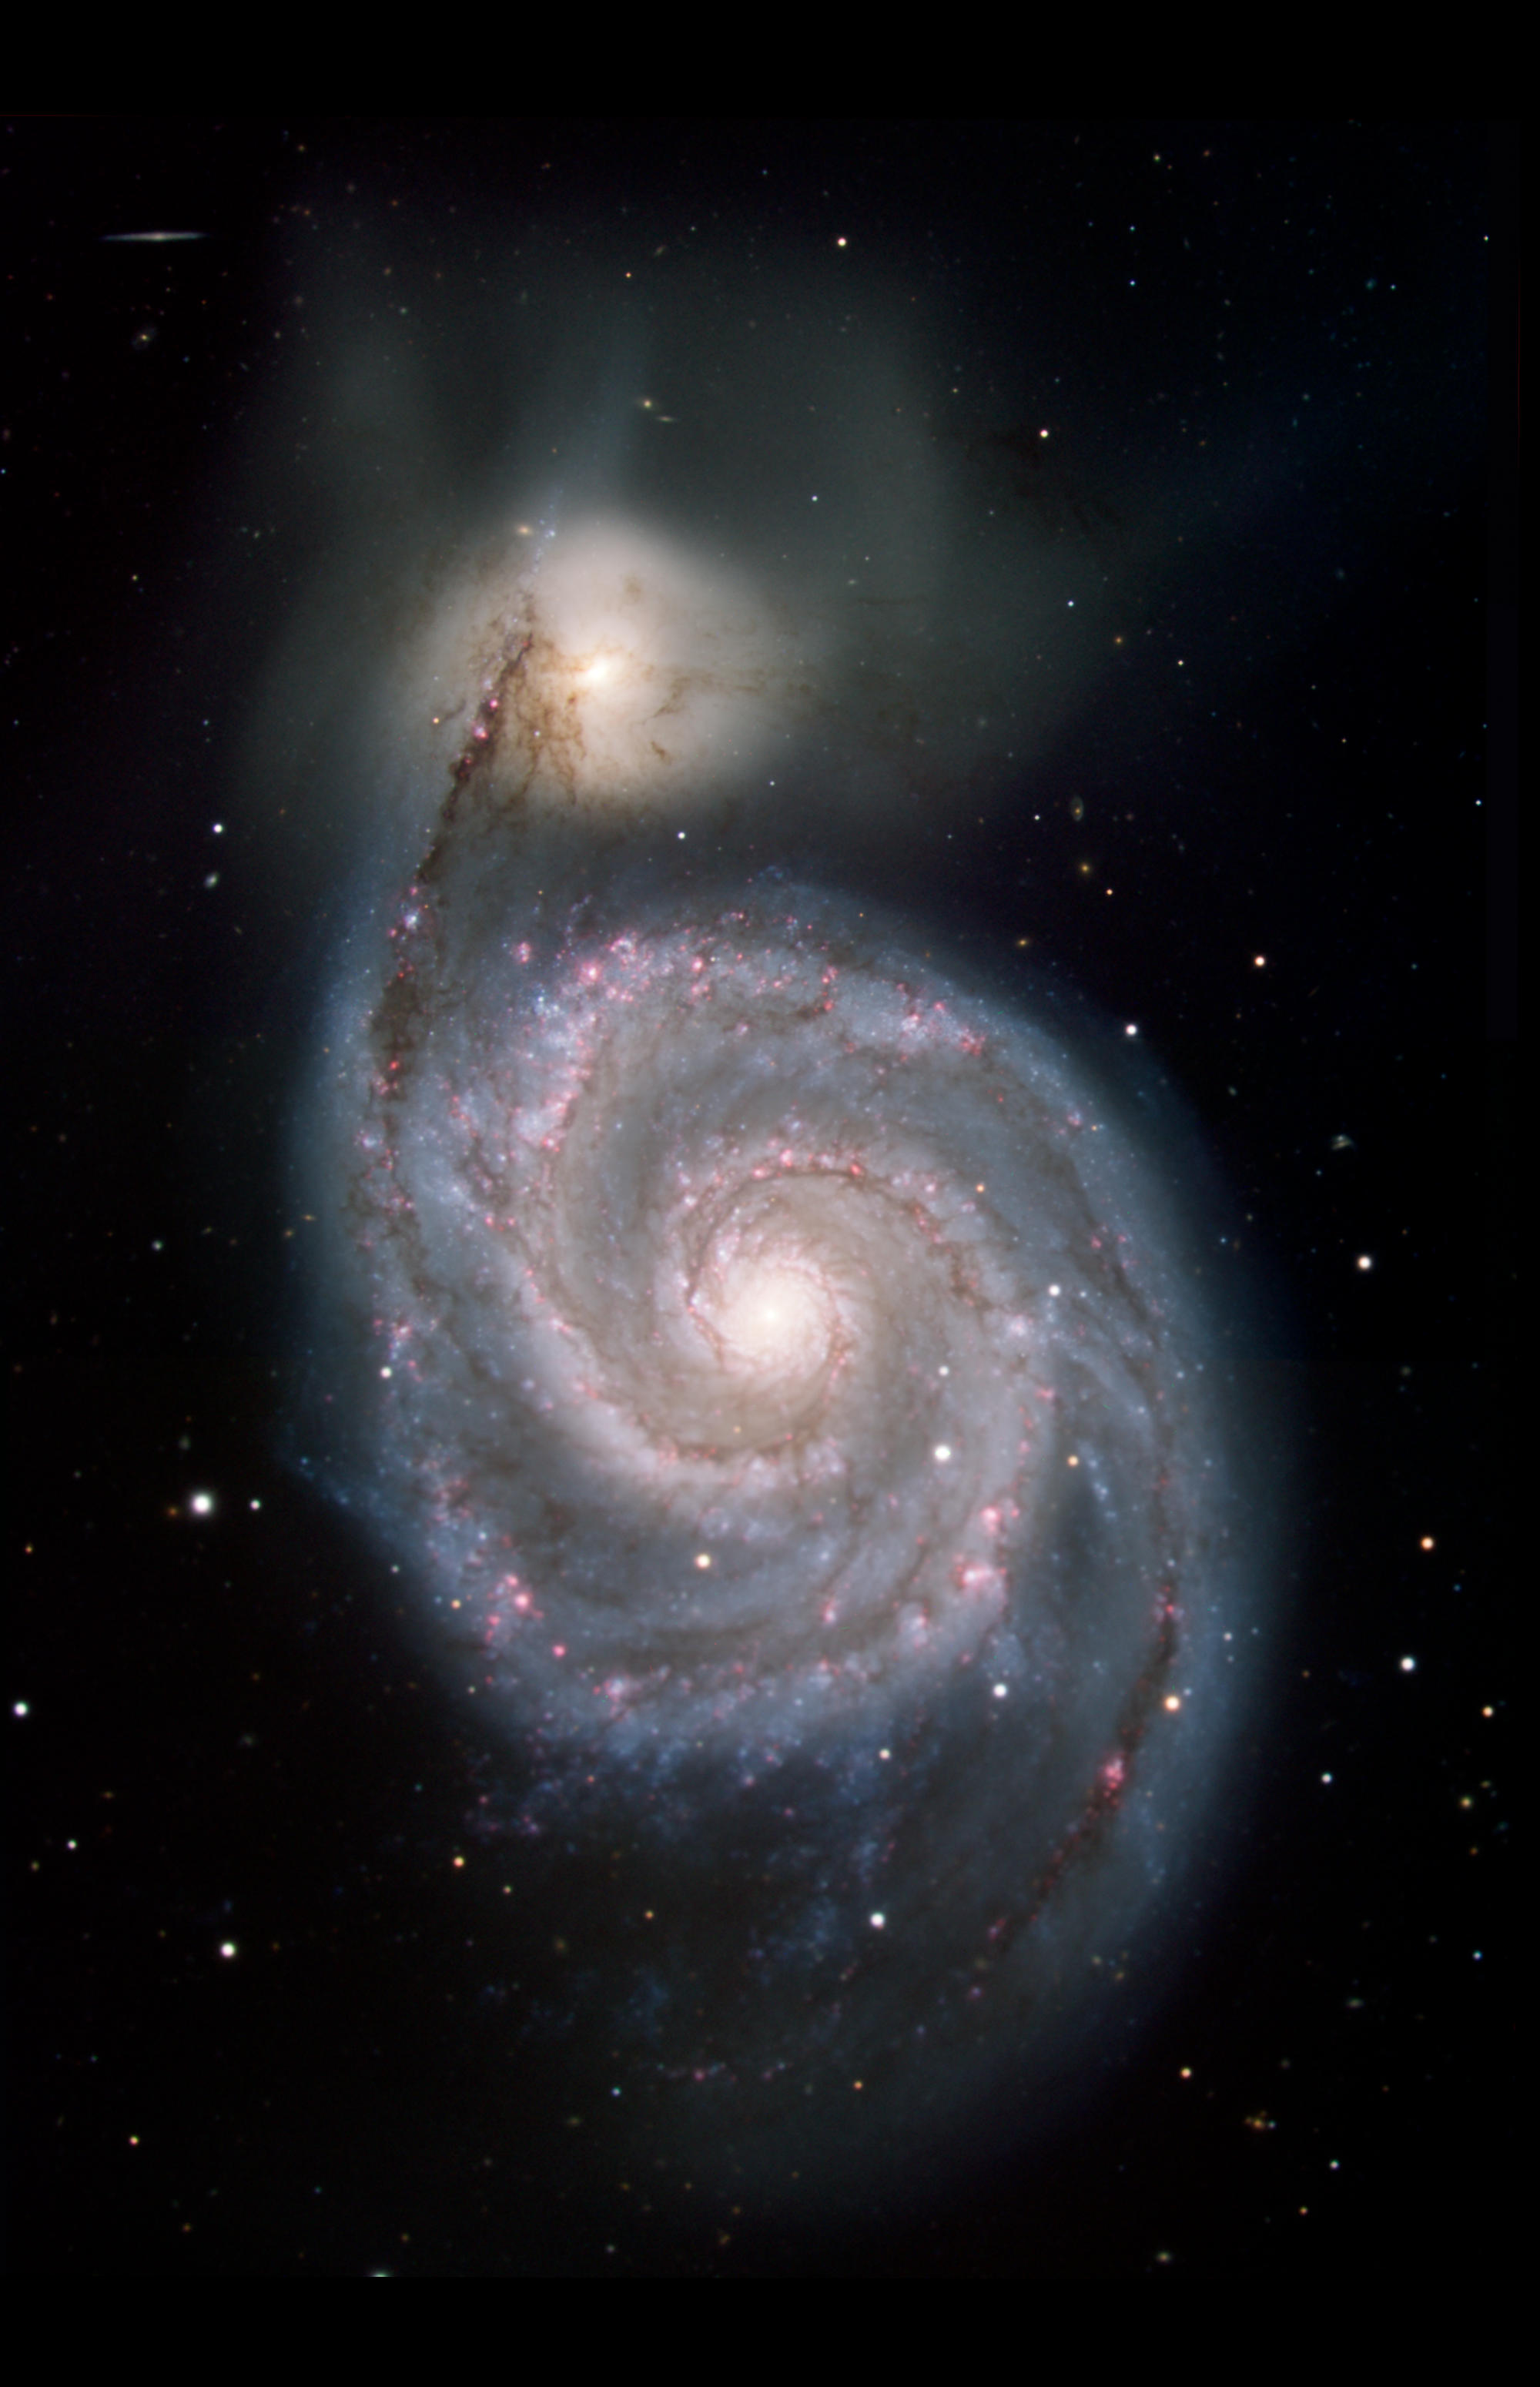

The Whirlpool Galaxy in Visible Light

This image shows the Whirlpool galaxy, also known as Messier 51 and NGC 5194/5195, which is actually a pair of galaxies. Located approximately 23 million light-years away, it resides in the constellation Canes Venatici. This image presents the galaxy's appearance in visible light, from the Kitt Peak National Observatory 2.1-meter (6.8-foot) telescope and shows light at 0.4 microns (blue) and 0.7 microns (green).

All of the data shown here were released as part of the Spitzer Infrared Nearby Galaxies Survey (SINGS) project, captured during Spitzers cryogenic and warm missions.

The Jet Propulsion Laboratory in Pasadena, California, manages the Spitzer Space Telescope mission for NASA's Science Mission Directorate in Washington. Science operations are conducted at the Spitzer Science Center at Caltech in Pasadena. Space operations are based at Lockheed Martin Space Systems in Littleton, Colorado. Data are archived at the Infrared Science Archive housed at IPAC at Caltech. Caltech manages JPL for NASA.

Credit: NASA/JPL-Caltech